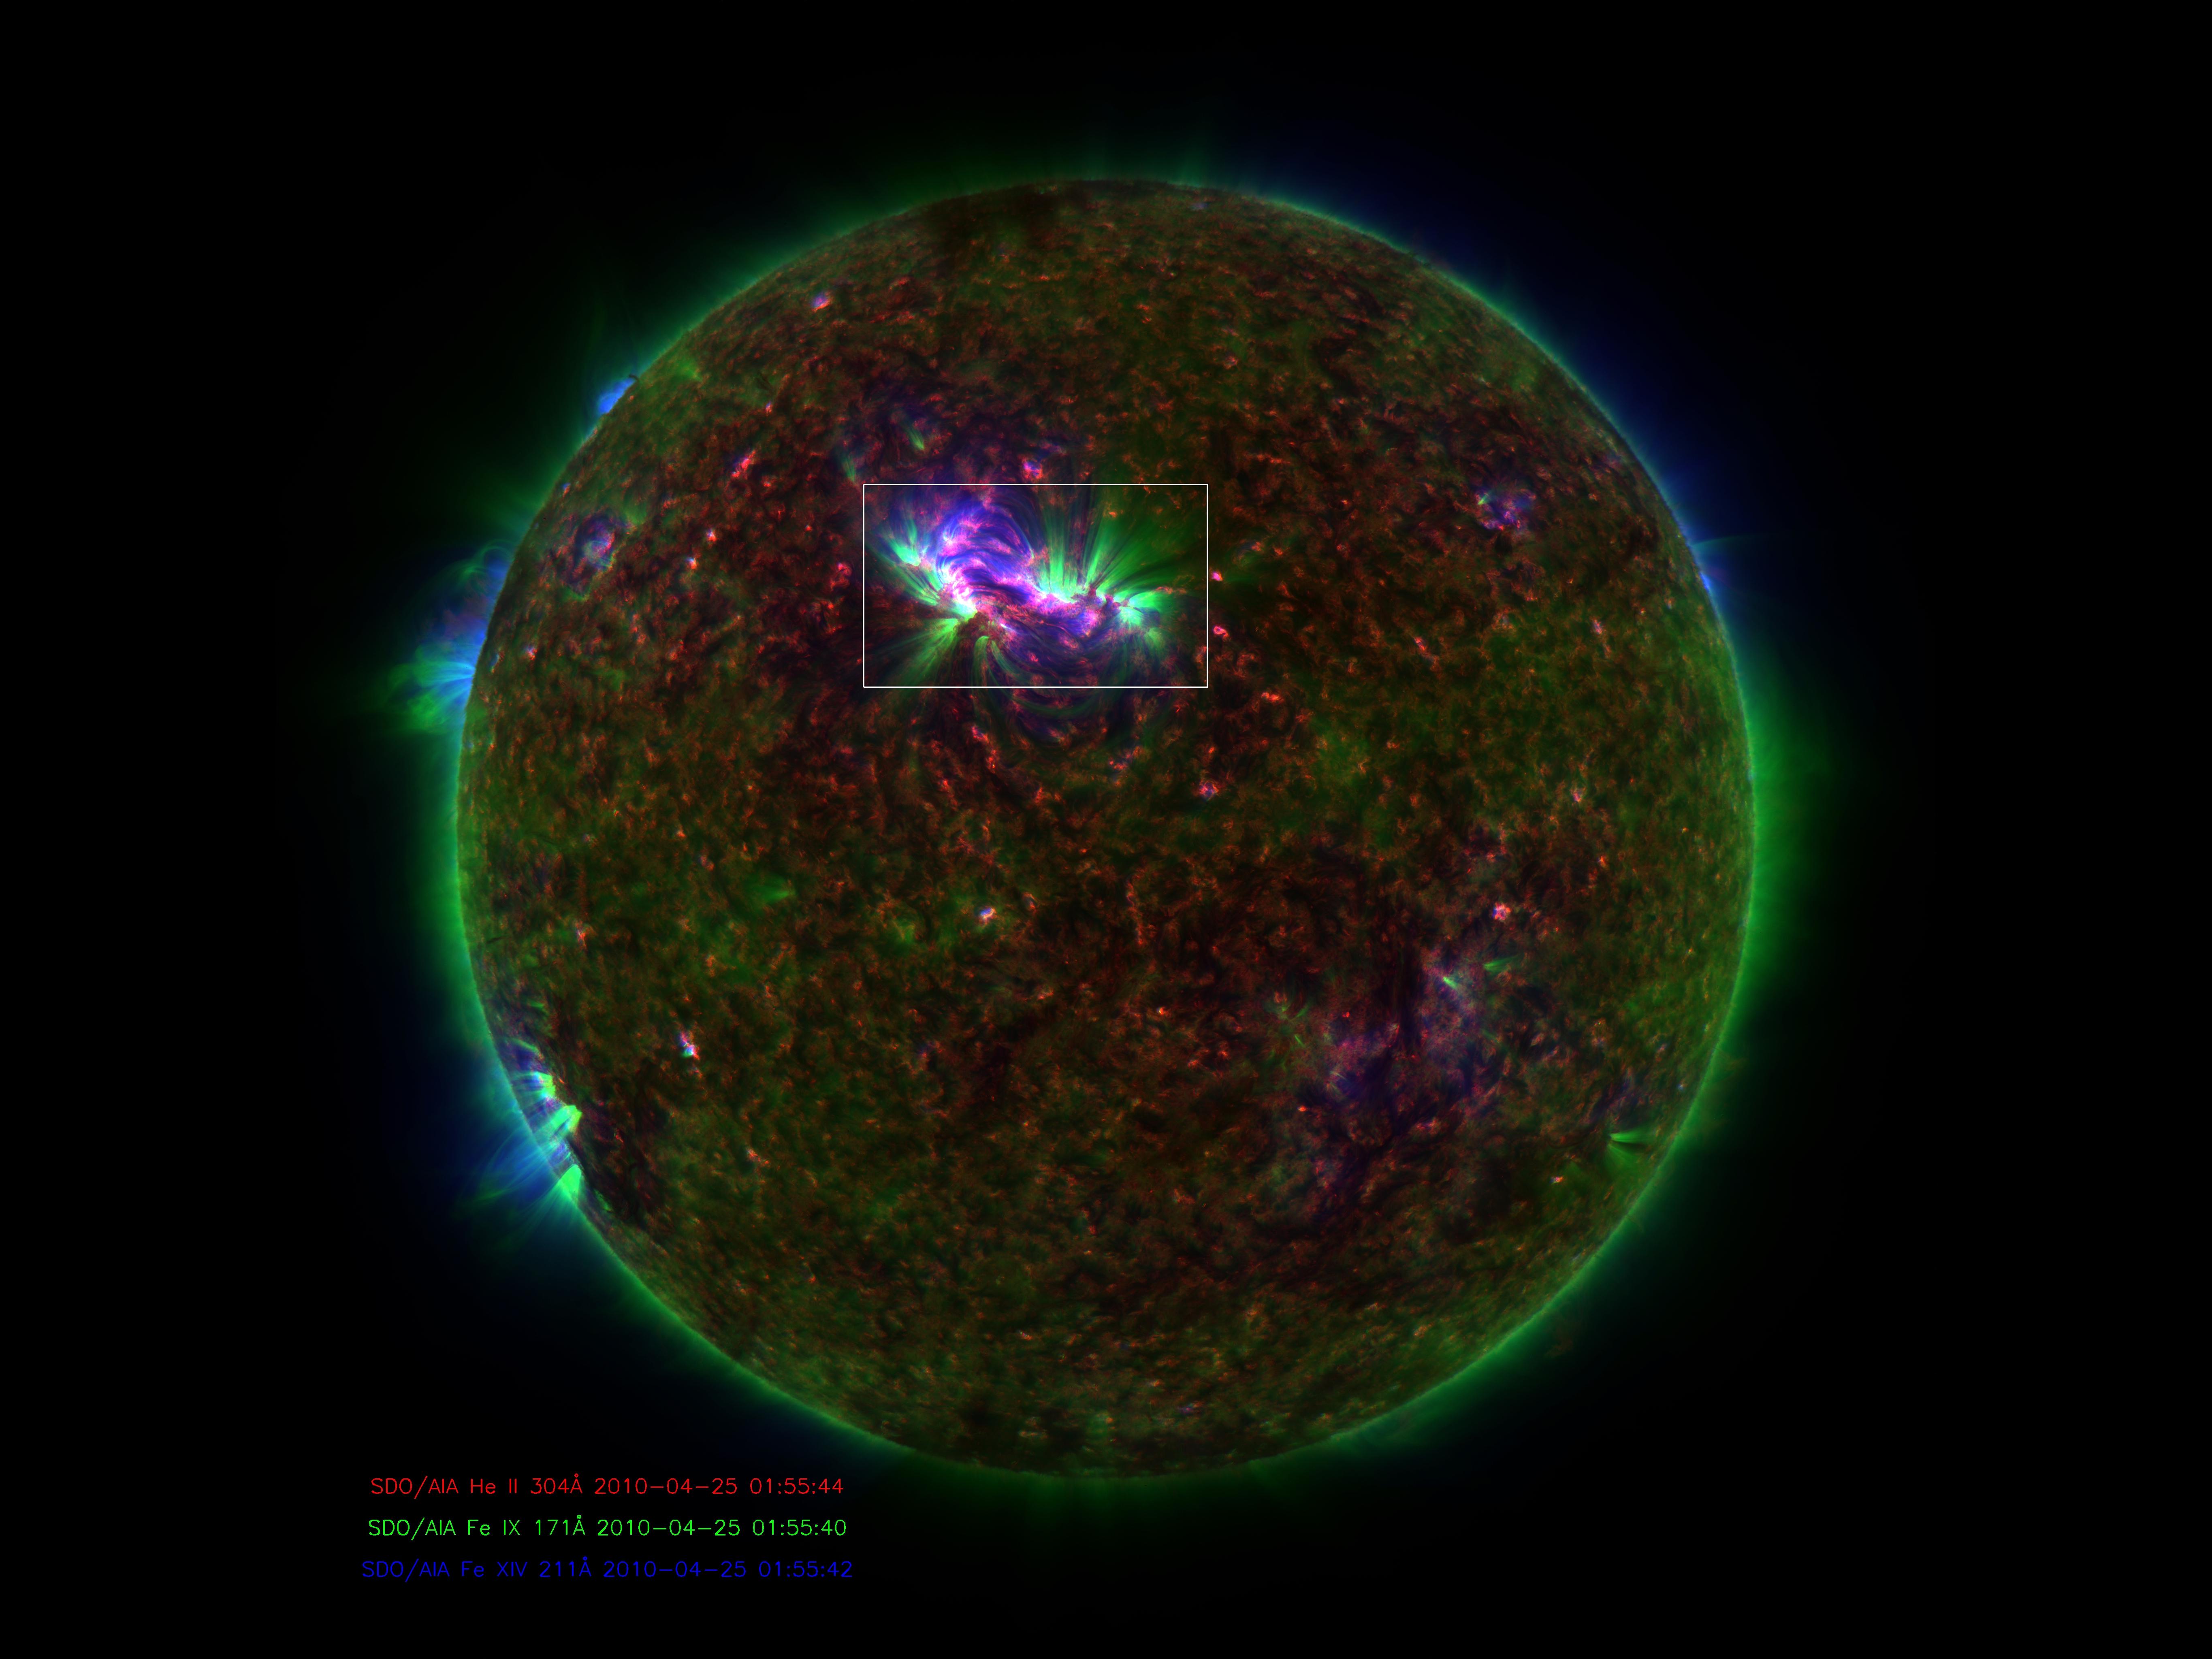

Hotspots in Fountains on the Sun's Surface Help Explain Coronal Heating Mystery

NASA image release January 6, 2010 Caption: Spicules on the sun, as observed by the Solar Dynamics Observatory. These bursts of gas jet off the surface of the sun at 150,000 miles per hour and contain gas that reaches temperatures over a million degrees. GREENBELT, Md. -- Observations from NASA's Solar Dynamics Observatory (SDO) and the Japanese satellite Hinode show that some gas in the giant, fountain-like jets in the sun's atmosphere known as spicules can reach temperatures of millions of degrees. The finding offers a possible new framework for how the sun's high atmosphere gets so much hotter than the surface of the sun. What makes the high atmosphere, or corona, so hot – over a million degrees, compared to the sun surface's 10,000 degrees Fahrenheit -- remains a poorly understood aspect of the sun's complicated space weather system. That weather system can reach Earth, causing auroral lights and, if strong enough, disrupting Earth's communications and power systems. Understanding such phenomena, therefore, is an important step towards better protecting our satellites and power grids. "The traditional view is that all the heating happens higher up in the corona," says Dean Pesnell, who is SDO's project scientist at NASA's Goddard Space Flight Center in Greenbelt, Md. "The suggestion in this paper is that cool gas is being ejected from the sun's surface in spicules and getting heated on its way to the corona." Spicules were first named in the 1940s, but were hard to study in detail until recently, says Bart De Pontieu of Lockheed Martin's Solar and Astrophysics Laboratory, Palo Alto, Calif. who is the lead author on a paper on this subject in the January 7, 2011 issue of Science magazine. In visible light, spicules can be seen to send large masses of so-called plasma – the electromagnetic gas that surrounds the sun – up through the lower solar atmosphere or photosphere. The amount of material sent up is stunning, some 100 times as much as streams away from the sun in the solar wind towards the edges of the solar system. But nobody knew if they contained hot gas. "Heating of spicules to the necessary hot temperatures has never been observed, so their role in coronal heating had been dismissed as unlikely," says De Pontieu. Now, De Pontieu's team -- which included researchers at Lockheed Martin, the High Altitude Observatory of the National Center for Atmospheric Research (NCAR) in Colorado and the University of Oslo, Norway -- was able to combine images from SDO and Hinode to produce a more complete picture of the gas inside these gigantic fountains. The scientists found that a large fraction of the gas is heated to a hundred thousand degrees, while a small fraction is heated to millions of degrees. Time-lapsed images show that this material spews up into the corona, with most falling back down towards the surface of the sun. However, the small fraction of the gas that is heated to millions of degrees does not immediately return to the surface. Given the large number of spicules on the Sun, and the amount of material in the spicules, the scientists believe that if even some of that super hot plasma stays aloft it would make a contribution to coronal heating. Astrophysicist Jonathan Cirtain, who is the U.S. project scientist for Hinode at NASA's Marshall Space Flight Center, Huntsville, Ala., says that incorporating such new information helps address an important question that reaches far beyond the sun. "This breakthrough in our understanding of the mechanisms which transfer energy from the solar photosphere to the corona addresses one of the most compelling questions in stellar astrophysics: How is the atmosphere of a star heated?" he says. "This is a fantastic discovery, and demonstrates the muscle of the NASA Heliophysics System Observatory, comprised of numerous instruments on multiple observatories." Hinode is the second mission in NASA's Solar Terrestrial Probes program, the goal of which is to improve understanding of fundamental solar and space physics processes. The mission is led by the Japan Aerospace Exploration Agency (JAXA) and the National Astronomical Observatory of Japan (NAOJ). The collaborative mission includes the U.S., the United Kingdom, Norway and Europe. NASA Marshall manages Hinode U.S. science operations and oversaw development of the scientific instrumentation provided for the mission by NASA, academia and industry. The Lockheed Martin Advanced Technology Center is the lead U.S. investigator for the Solar Optical Telescope on Hinode. SDO is the first mission in a NASA science program called Living With a Star, the goal of which is to develop the scientific understanding necessary to address those aspects of the sun-Earth system that directly affect our lives and society. NASA Goddard built, operates, and manages the SDO spacecraft for NASA's Science Mission Directorate in Washington.

Credit: NASA Goddard/SDO/AIA